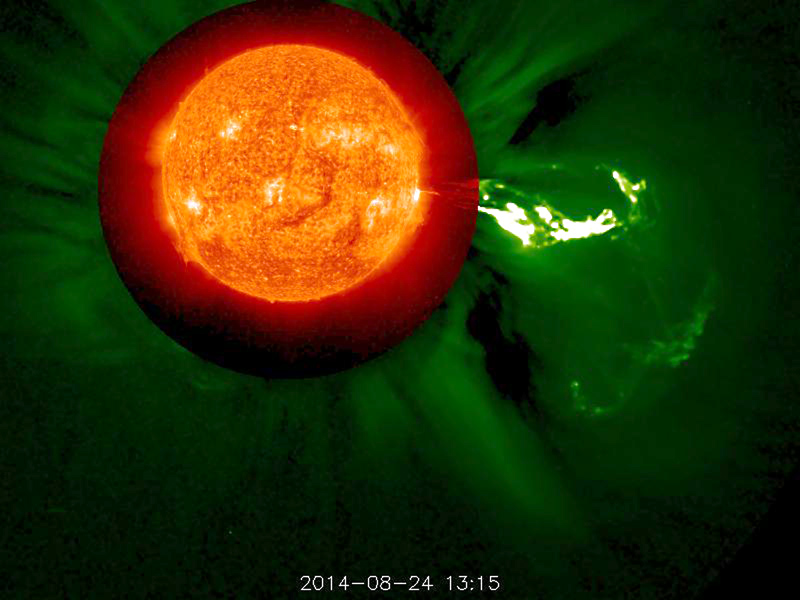

Magnificent Blast - August 29, 2014 [still]

STEREO (Behind) captured this magnificent coronal mass ejection (associated with an M-class flare) that flung a long stream of plasma into space (Aug. 24, 2014). We have combined a view of the Sun in extreme UV light with a broader visible light view of the Sun's corona. It is interesting to note that a lot of the plasma, lacking sufficient kinetic energy to break free from the Sun's gravity, was pulled back into the Sun.

Credit: NASA/STEREO